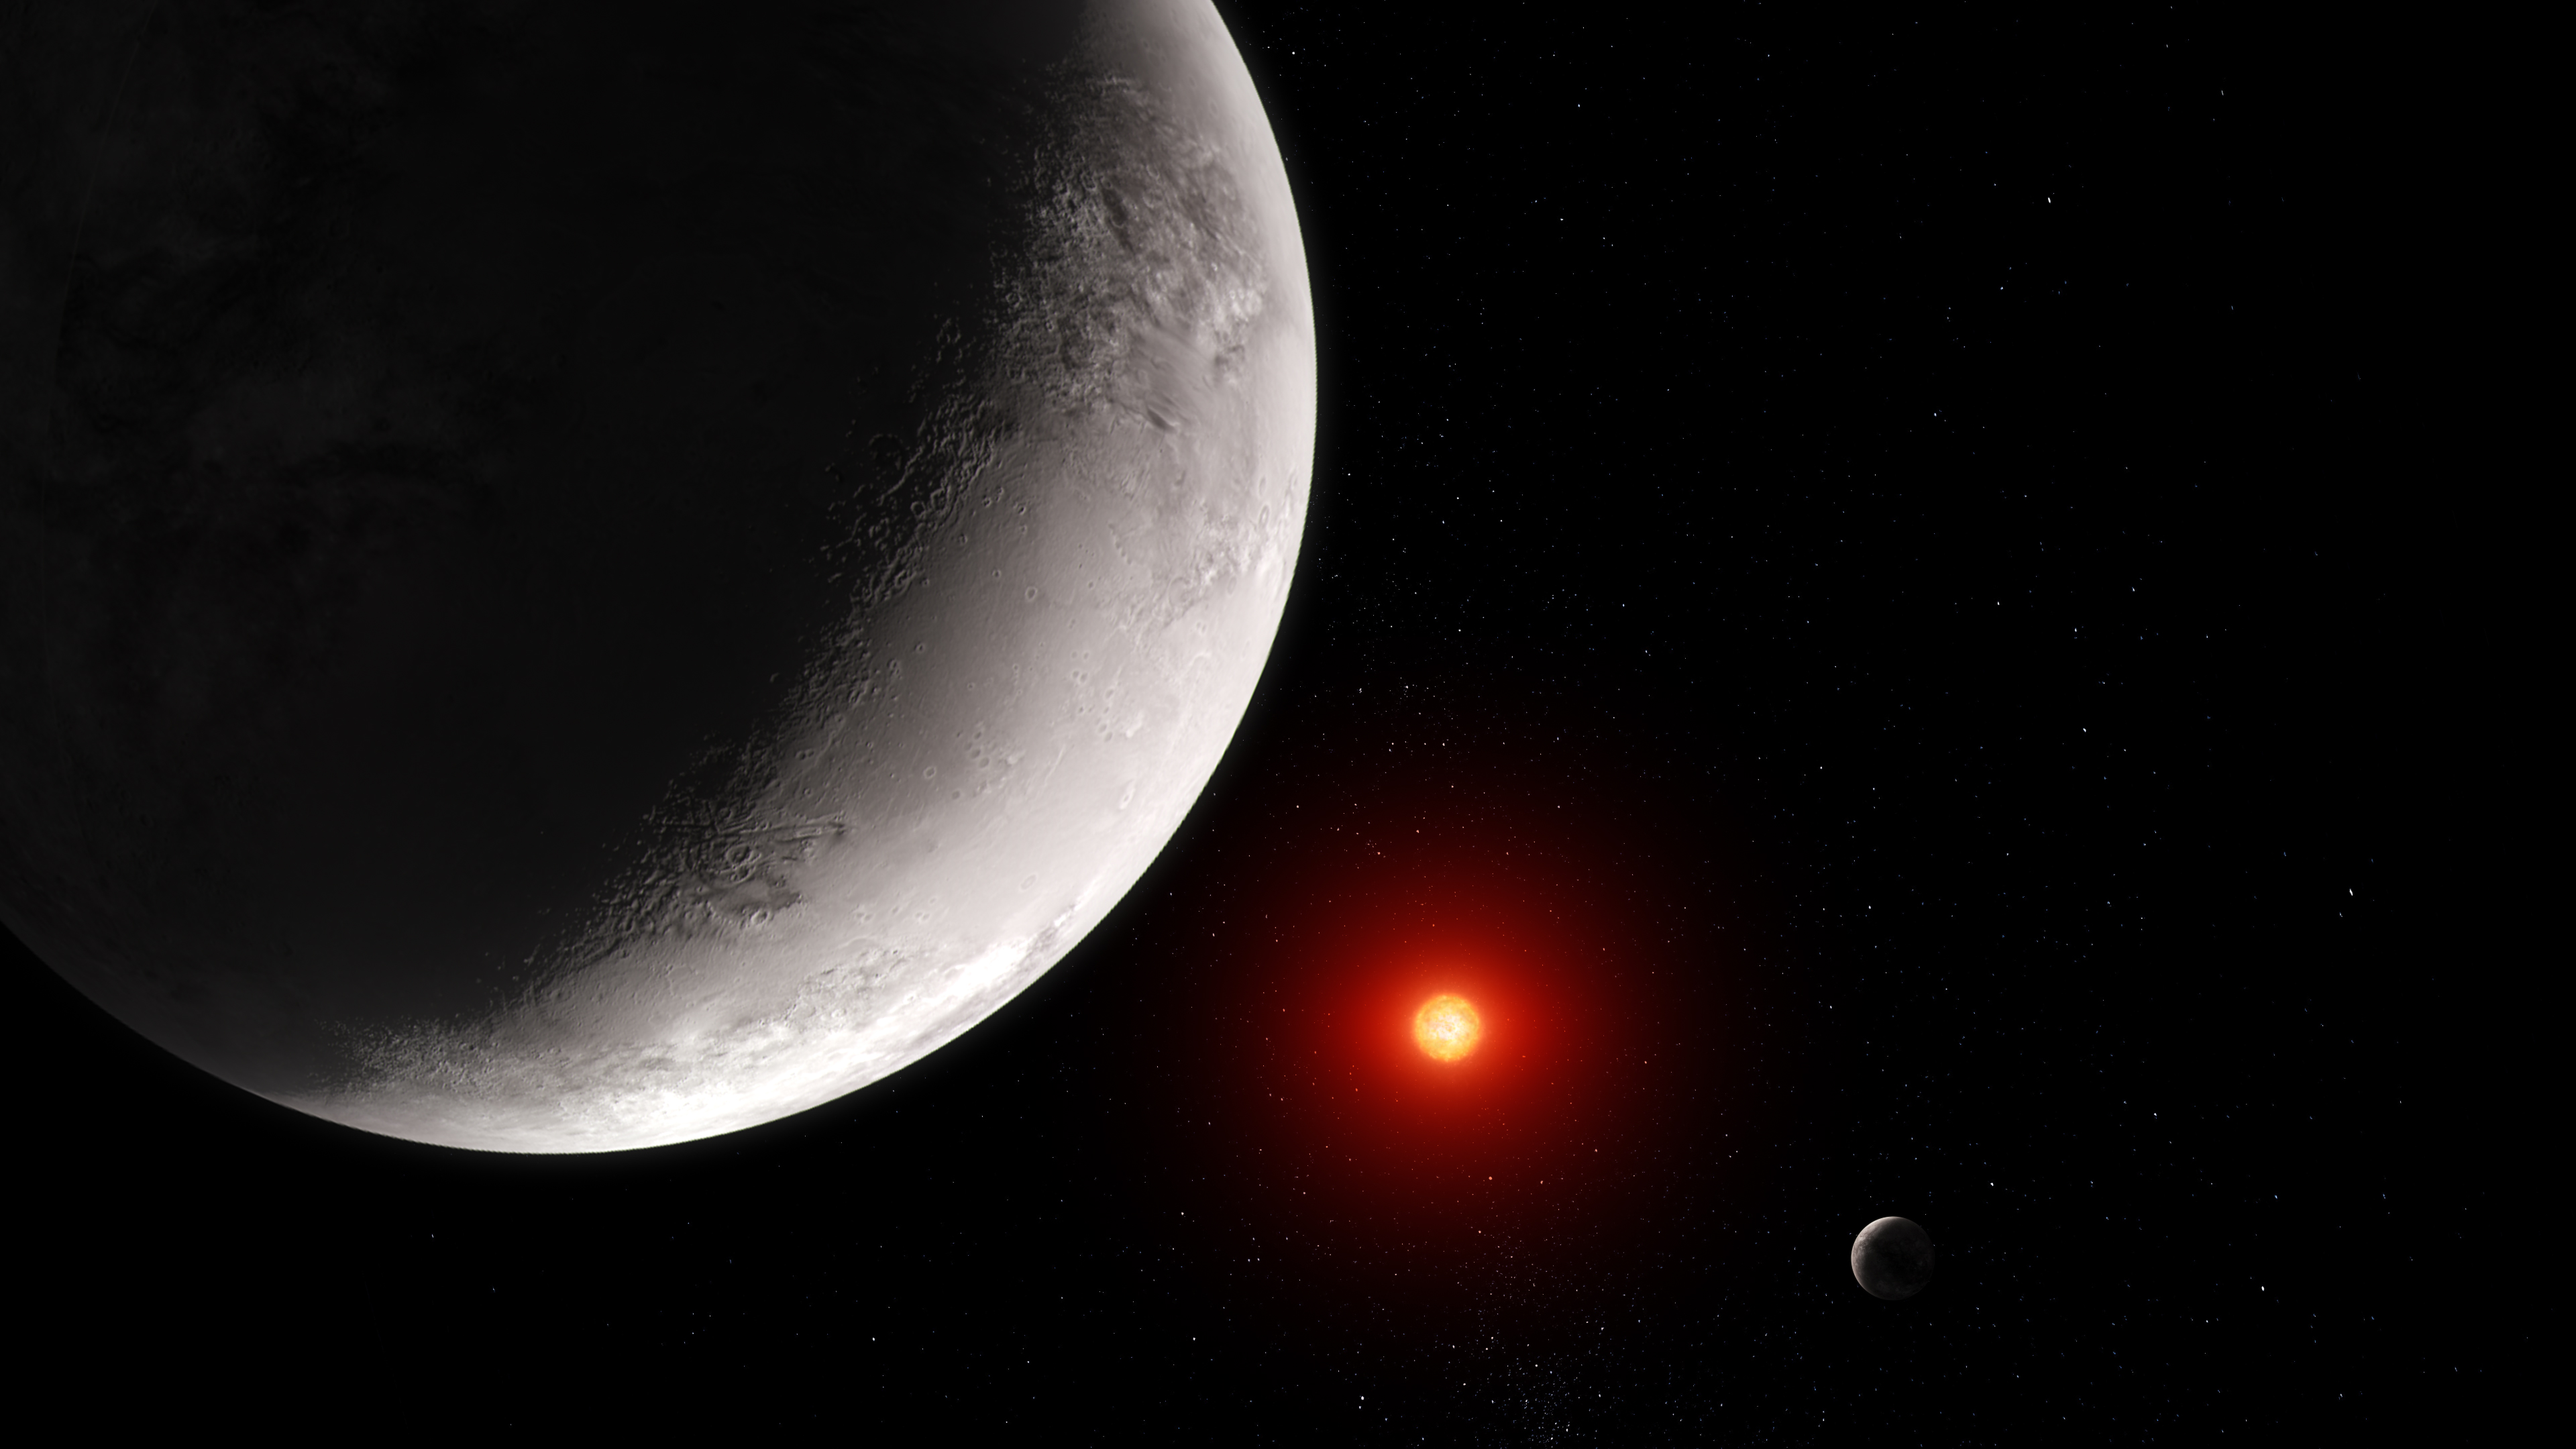

Rocky Exoplanet TRAPPIST-1 c (Artist Concept)

This artist' concept shows what the hot rocky exoplanet TRAPPIST-1 c could look like based on this work. TRAPPIST-1 c, the second of seven known planets in the TRAPPIST-1 system, orbits its star at a distance of 0.016 AU (about 1.5 million miles), completing one circuit in just 2.42 Earth-days. TRAPPIST-1 c is slightly larger than Earth, but has around the same density, which indicates that it must have a rocky composition. Webb’s measurement of 15-micron mid-infrared light emitted by TRAPPIST-1 c suggests that the planet has either a bare rocky surface or a very thin carbon dioxide atmosphere.

Illustrated in the background is TRAPPIST-1 b, the innermost planet in the TRAPPIST-1 system. TRAPPIST-1 b is also rocky and appears to have no substantial atmosphere.

The star, TRAPPIST-1, is an ultracool red dwarf (M dwarf) with a temperature of only 2,550 kelvins (about 4,150 degrees Fahrenheit) and a mass just 0.09 times the mass of the Sun.

This illustration is based on new data gathered by Webb’s Mid-Infrared Instrument (MIRI) as well as previous observations from other ground- and space-based telescopes. Webb has not captured any images of the planet.

Credit: Illustration: NASA, ESA, CSA, Joseph Olmsted (STScI); Science: Sebastian Zieba (MPIA), Laura Kreidberg (MPIA)